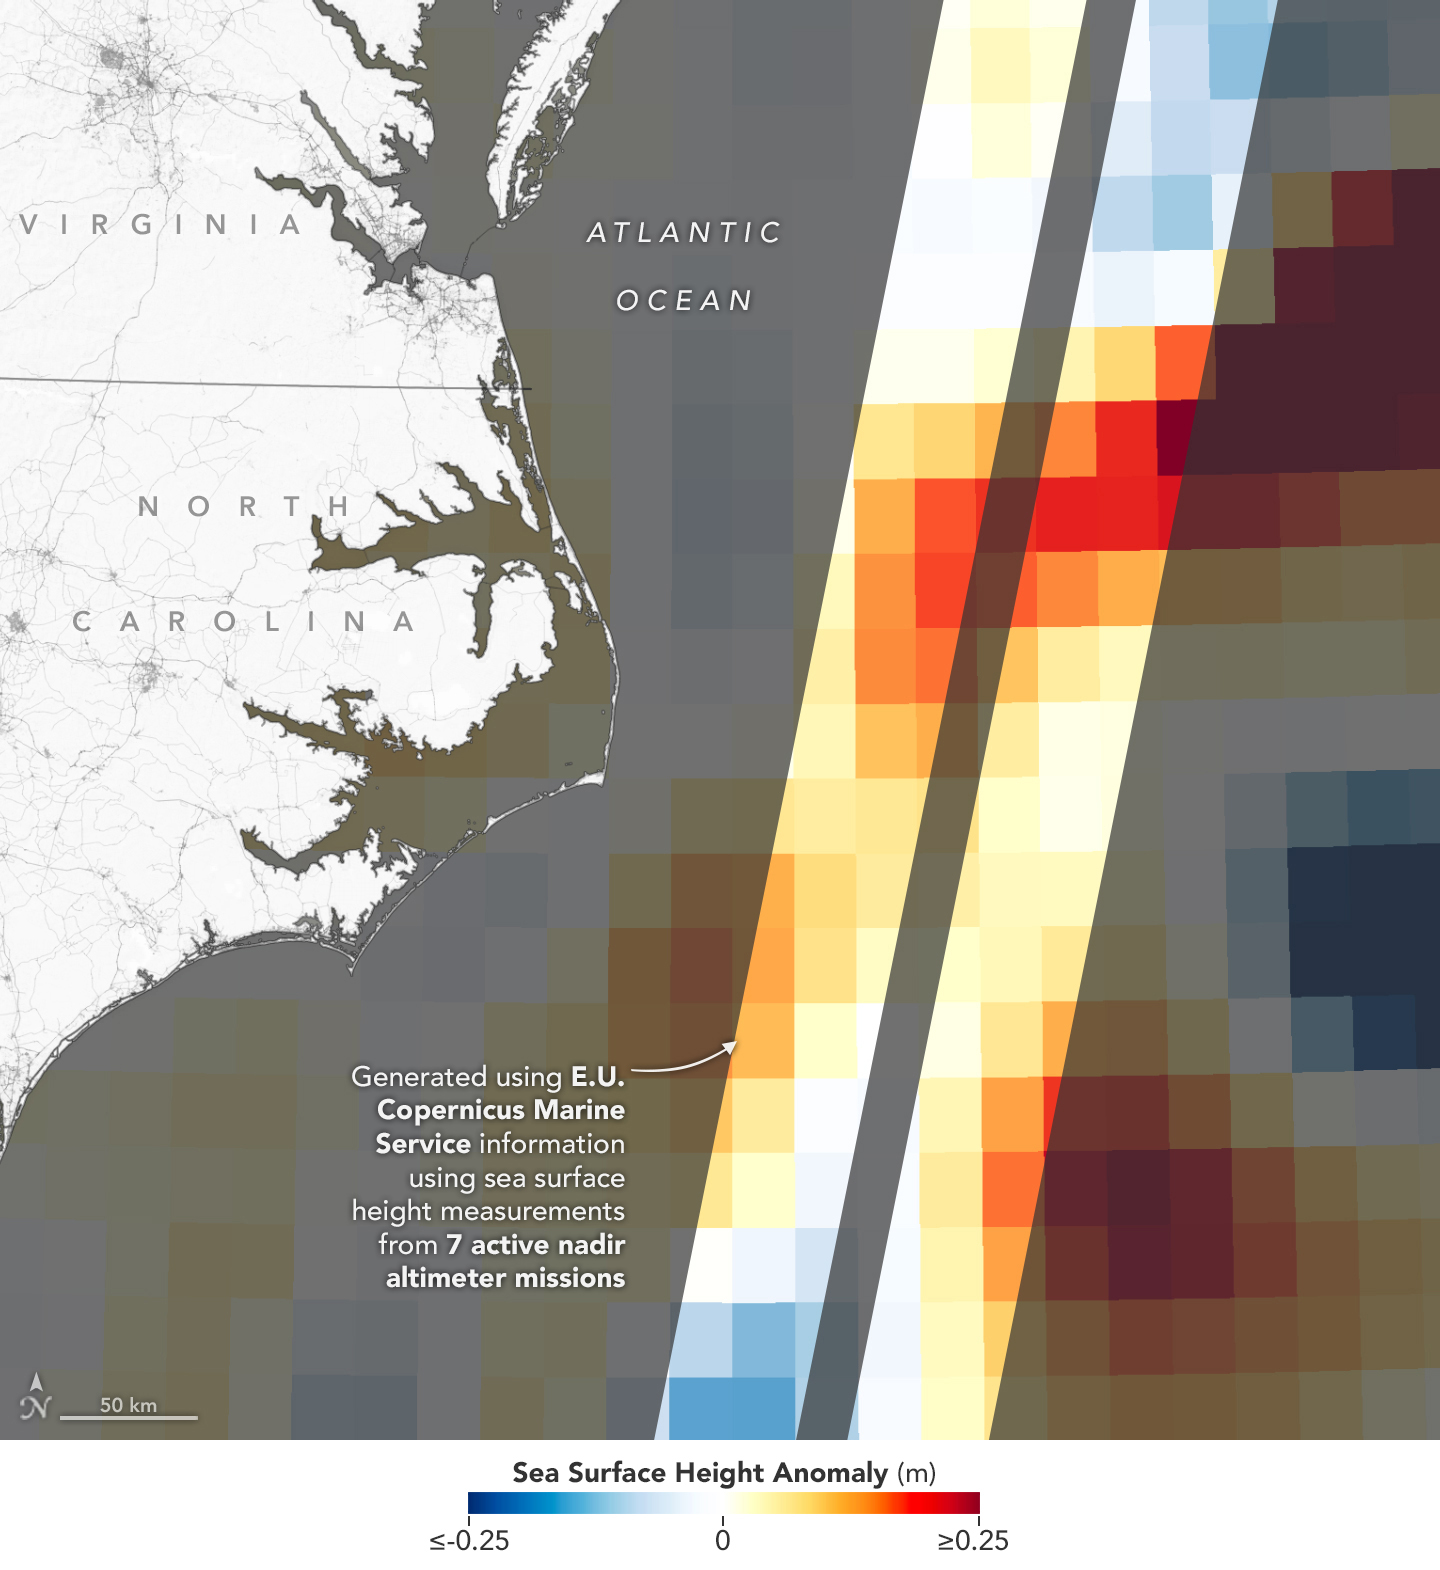

Sea Level Visualization of Gulf Stream

This visualization shows sea surface height measurements of the Gulf Stream off the coast of North Carolina and Virginia. The data was collected on Jan. 21, 2023, by seven satellites currently in operation. The information, provided by the Copernicus Marine Service of ESA (European Space Agency), comes from radar instruments called Earth-facing altimeters. In the visualization, red and orange areas represent sea levels that are higher than the global average, while shades of blue represent sea levels that are lower than average.

An altimeter – widely used to measure sea level from space – works by bouncing radar signals off the ocean’s surface directly beneath the instrument. It records both the time the signal takes to travel from a satellite to Earth and back, as well as the strength of the return signal. The spatial resolution offered by these instruments – shown in the composite image that’s been modified so that different sea levels appear as different colors – is in contrast to the spatial resolution offered by a new instrument called the Ka-band Radar Interferometer (KaRIn), which is 10 times greater.

KaRIn launched on board the Surface Water and Ocean Topography (SWOT) satellite on Dec. 16, 2022. SWOT is now in a six-month period called commissioning, calibration and validation. This is when engineers on the mission check out the performance of the satellite’s systems and science instruments before the planned start of science operations in July 2023.

Led by NASA and the French space agency Centre National d’Études Spatiales (CNES), SWOT will measure the height of water on over 90% of Earth’s surface, providing a high-definition survey of our planet’s water for the first time. The satellite’s measurements of freshwater bodies and the ocean will provide insights into how the ocean influences climate change; how a warming world affects lakes, rivers, and reservoirs; and how communities can better prepare for floods and other disasters.

Credit: NASA/JPL-Caltech/Copernicus Marine Service of ESA (European Space Agency)